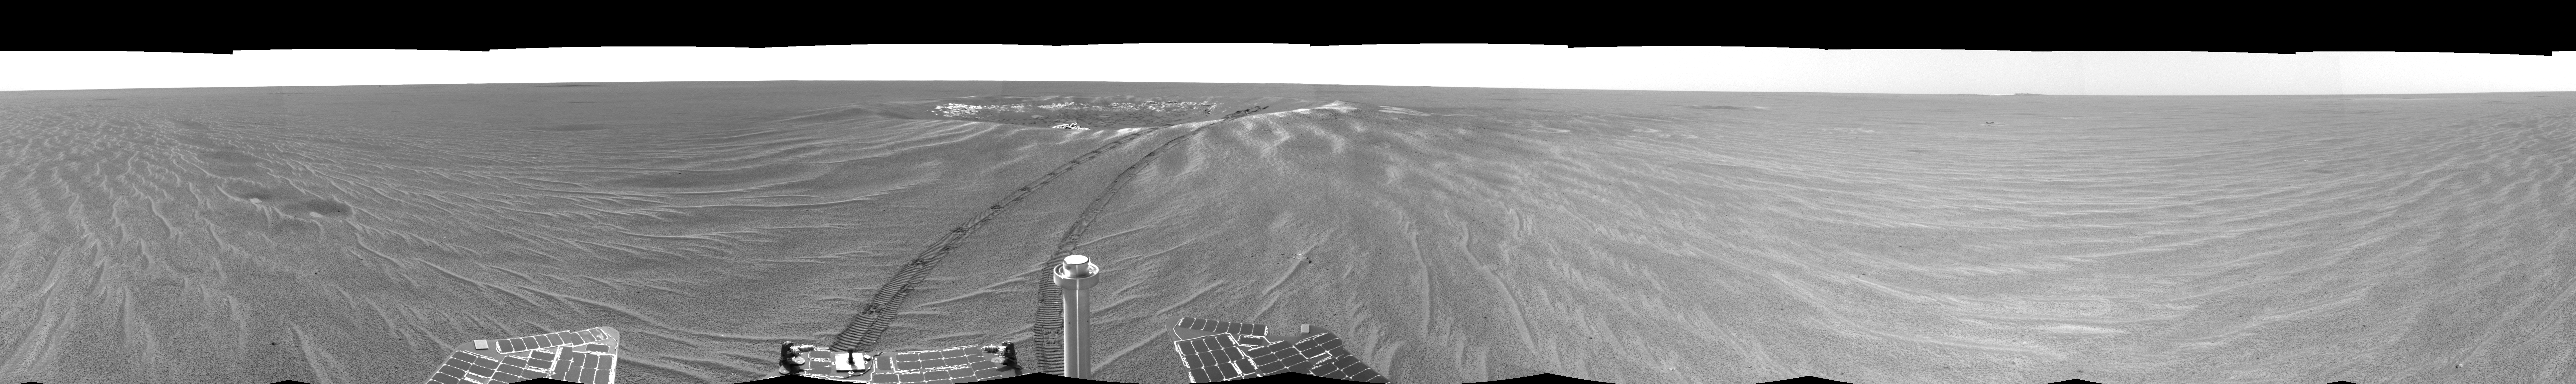

Looking Back at ‘Eagle Crater'(Left-eye)

This is the left-eye version of the first 360-degree view from the Mars Exploration Rover Opportunity’s new position outside “Eagle Crater,” the small crater where the rover landed about two months ago. Scientists are busy analyzing Opportunity’s new view of the plains of Meridiani Planum. The plentiful ripples are a clear indication that wind is the primary geologic process currently in effect on the plains. The rover’s tracks can be seen leading away from Eagle Crater. At the far left are two depressions–each about a meter (about 3.3 feet) across—that feature bright spots in their centers. One possibility is that the bright material is similar in composition to the rocks in Eagle Crater’s outcrop and the surrounding darker material is what’s referred to as “lag deposit,” or erosional remnants, which are much harder and more difficult to wear away. These twin dimples might be revealing pieces of a larger outcrop that lies beneath. The depression closest to Opportunity is whimsically referred to as “Homeplate” and the one behind it as “First Base.” The rover’s panoramic camera is set to take detailed images of the depressions today, on Opportunity’s 58th sol. The backshell and parachute that helped protect the rover and deliver it safely to the surface of Mars are also visible near the horizon, at the left of the image. This image was taken by the rover’s navigation camera.

Credit: NASA/JPL